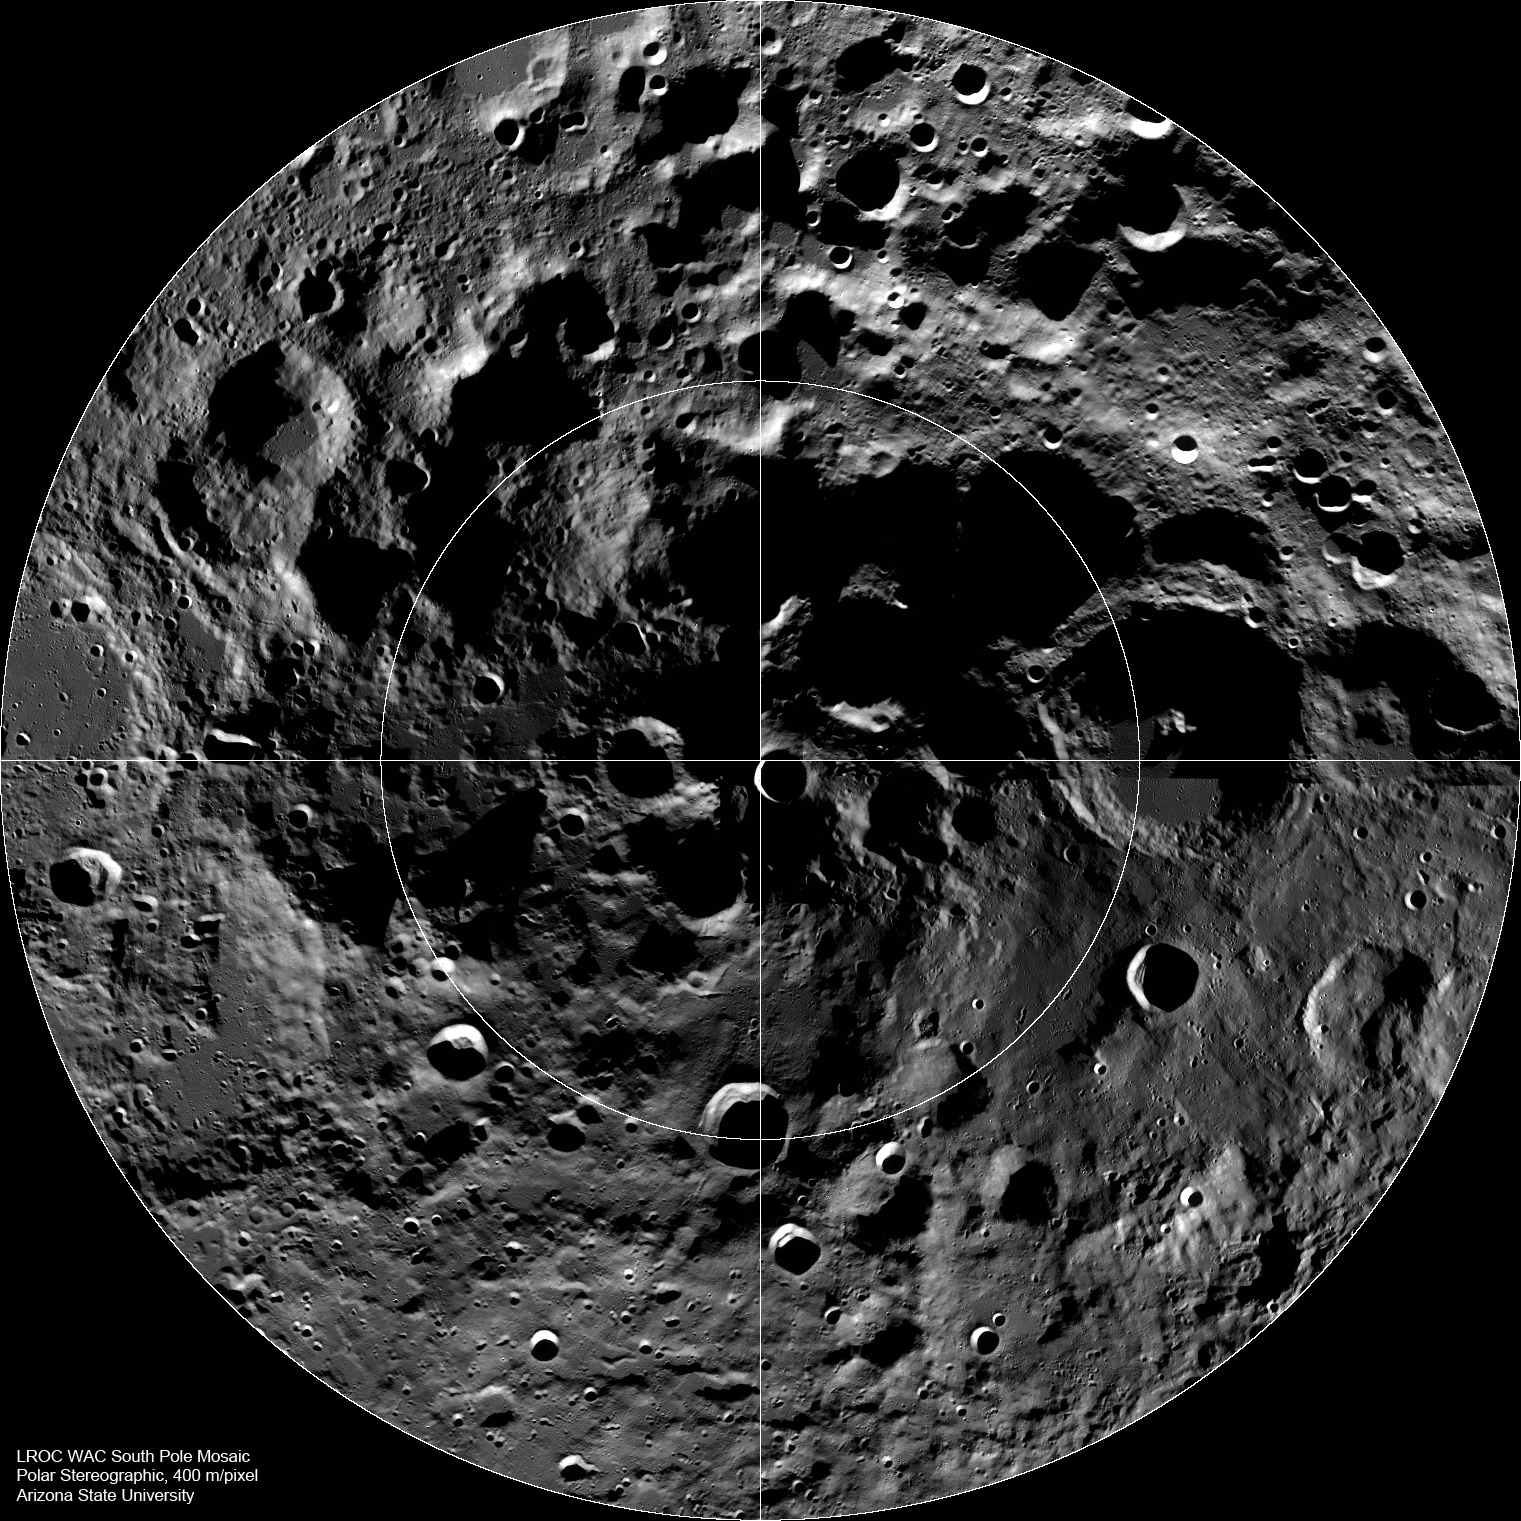

The Lunar South Pole

LROC Wide Angle Camera (WAC) mosaic of the lunar South Pole region, width ~600 km (372 miles).

The lunar South Pole is one of the most compelling places in the entire Solar System. This region of the Moon is important for both lunar scientists and engineers planning future human exploration. The towering massifs of the South Pole-Aitken Basin can be accessed, and these massifs contain impact melt that will allow scientists to unambiguously determine the age of this huge basin. Furthermore, permanently shadowed craters may harbor reservoirs of ices and other volatile compounds that could serve as a tremendously valuable resource for future explorers. Additionally, these volatile deposits could contain a priceless record of water composition dating back to the beginning of our Solar System, an incomparable dataset for astrobiology investigations. Finally, a few mountain peaks near the pole (just west and east of the rim Shackleton crater) are illuminated for extended periods of time, providing the near-constant solar power that would be required for the economical operation of a permanent lunar outpost.

NASA’s Goddard Space Flight Center built and manages the mission for the Exploration Systems Mission Directorate at NASA Headquarters in Washington. The Lunar Reconnaissance Orbiter Camera was designed to acquire data for landing site certification and to conduct polar illumination studies and global mapping. Operated by Arizona State University, LROC consists of a pair of narrow-angle cameras (NAC) and a single wide-angle camera (WAC). The mission is expected to return over 70 terabytes of image data.

Credit: NASA/GSFC/Arizona State University